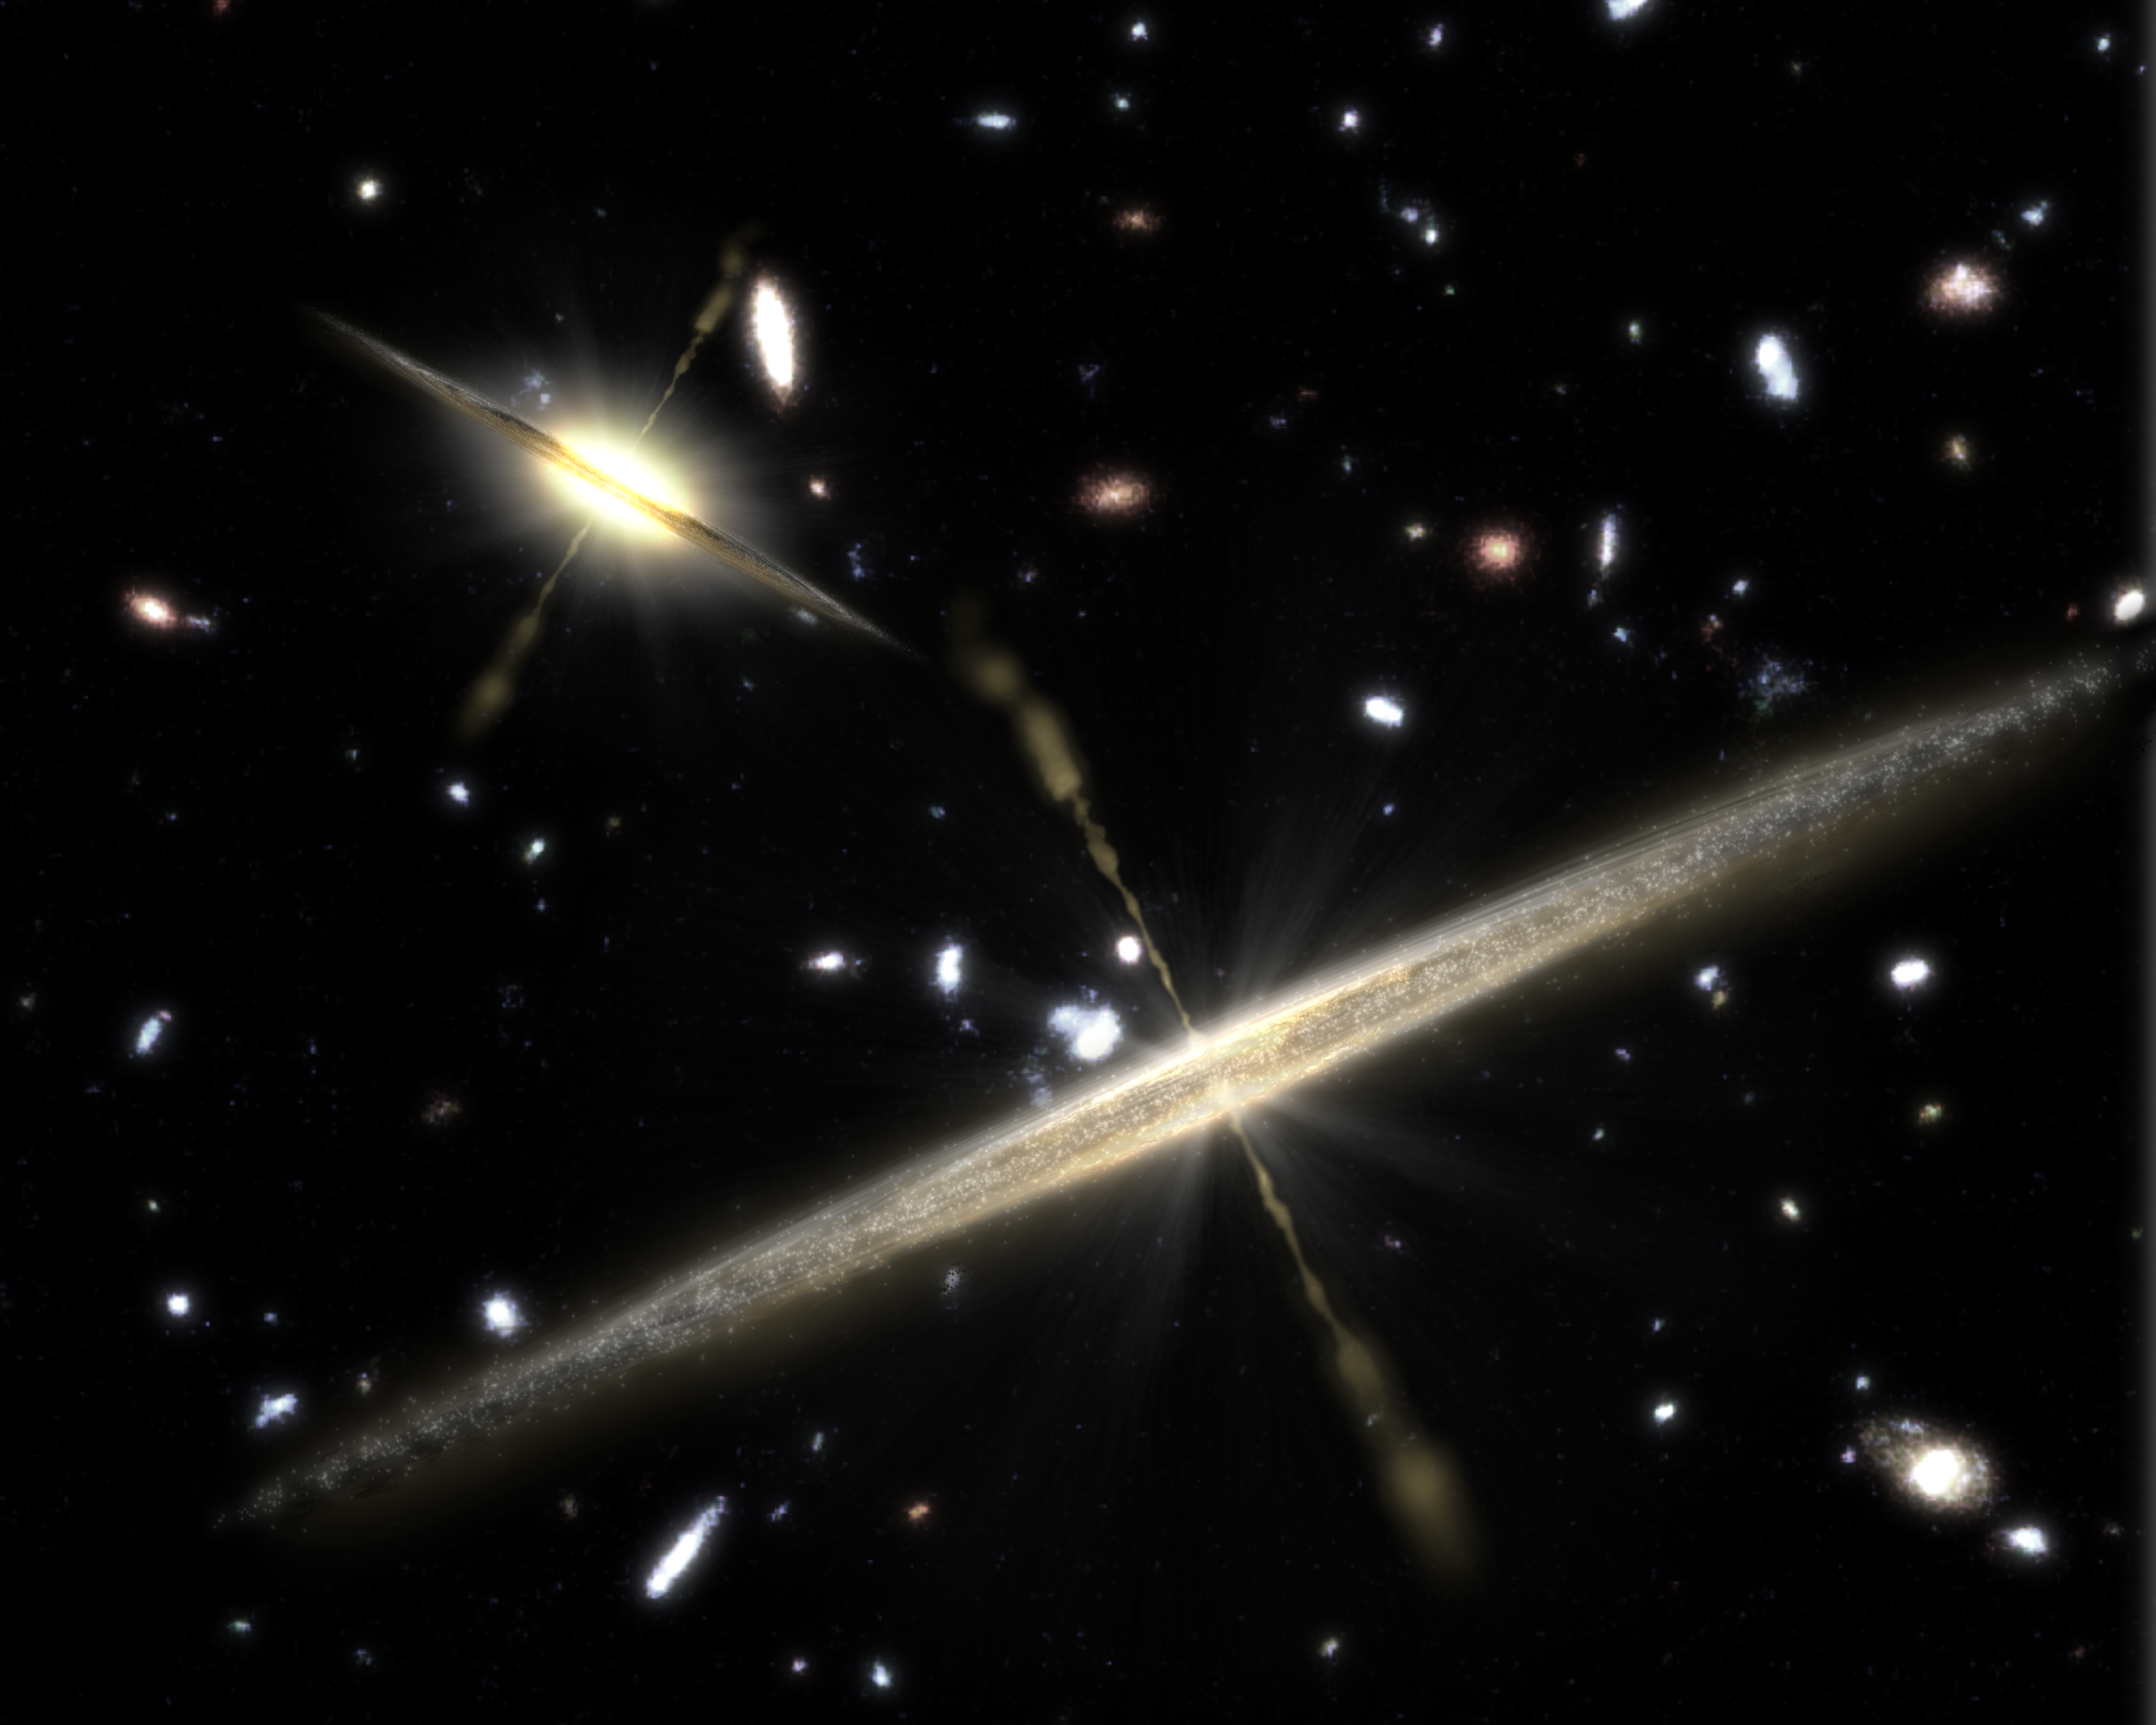

Galaxies of all Shapes Host Black Holes (Artist Concept)

This artist’s concept illustrates the two types of spiral galaxies that populate our universe: those with plump middles, or central bulges (upper left), and those lacking the bulge (foreground).

New observations from NASA’s Spitzer Space Telescope provide strong evidence that the slender, bulgeless galaxies can, like their chubbier counterparts, harbor supermassive black holes at their cores. Previously, astronomers thought that a galaxy without a bulge could not have a supermassive black hole. In this illustration, jets shooting away from the black holes are depicted as thin streams.

The findings are reshaping theories of galaxy formation, suggesting that a galaxy’s “waistline” does not determine whether it will be home to a big black hole.

Credit: NASA/JPL-Caltech